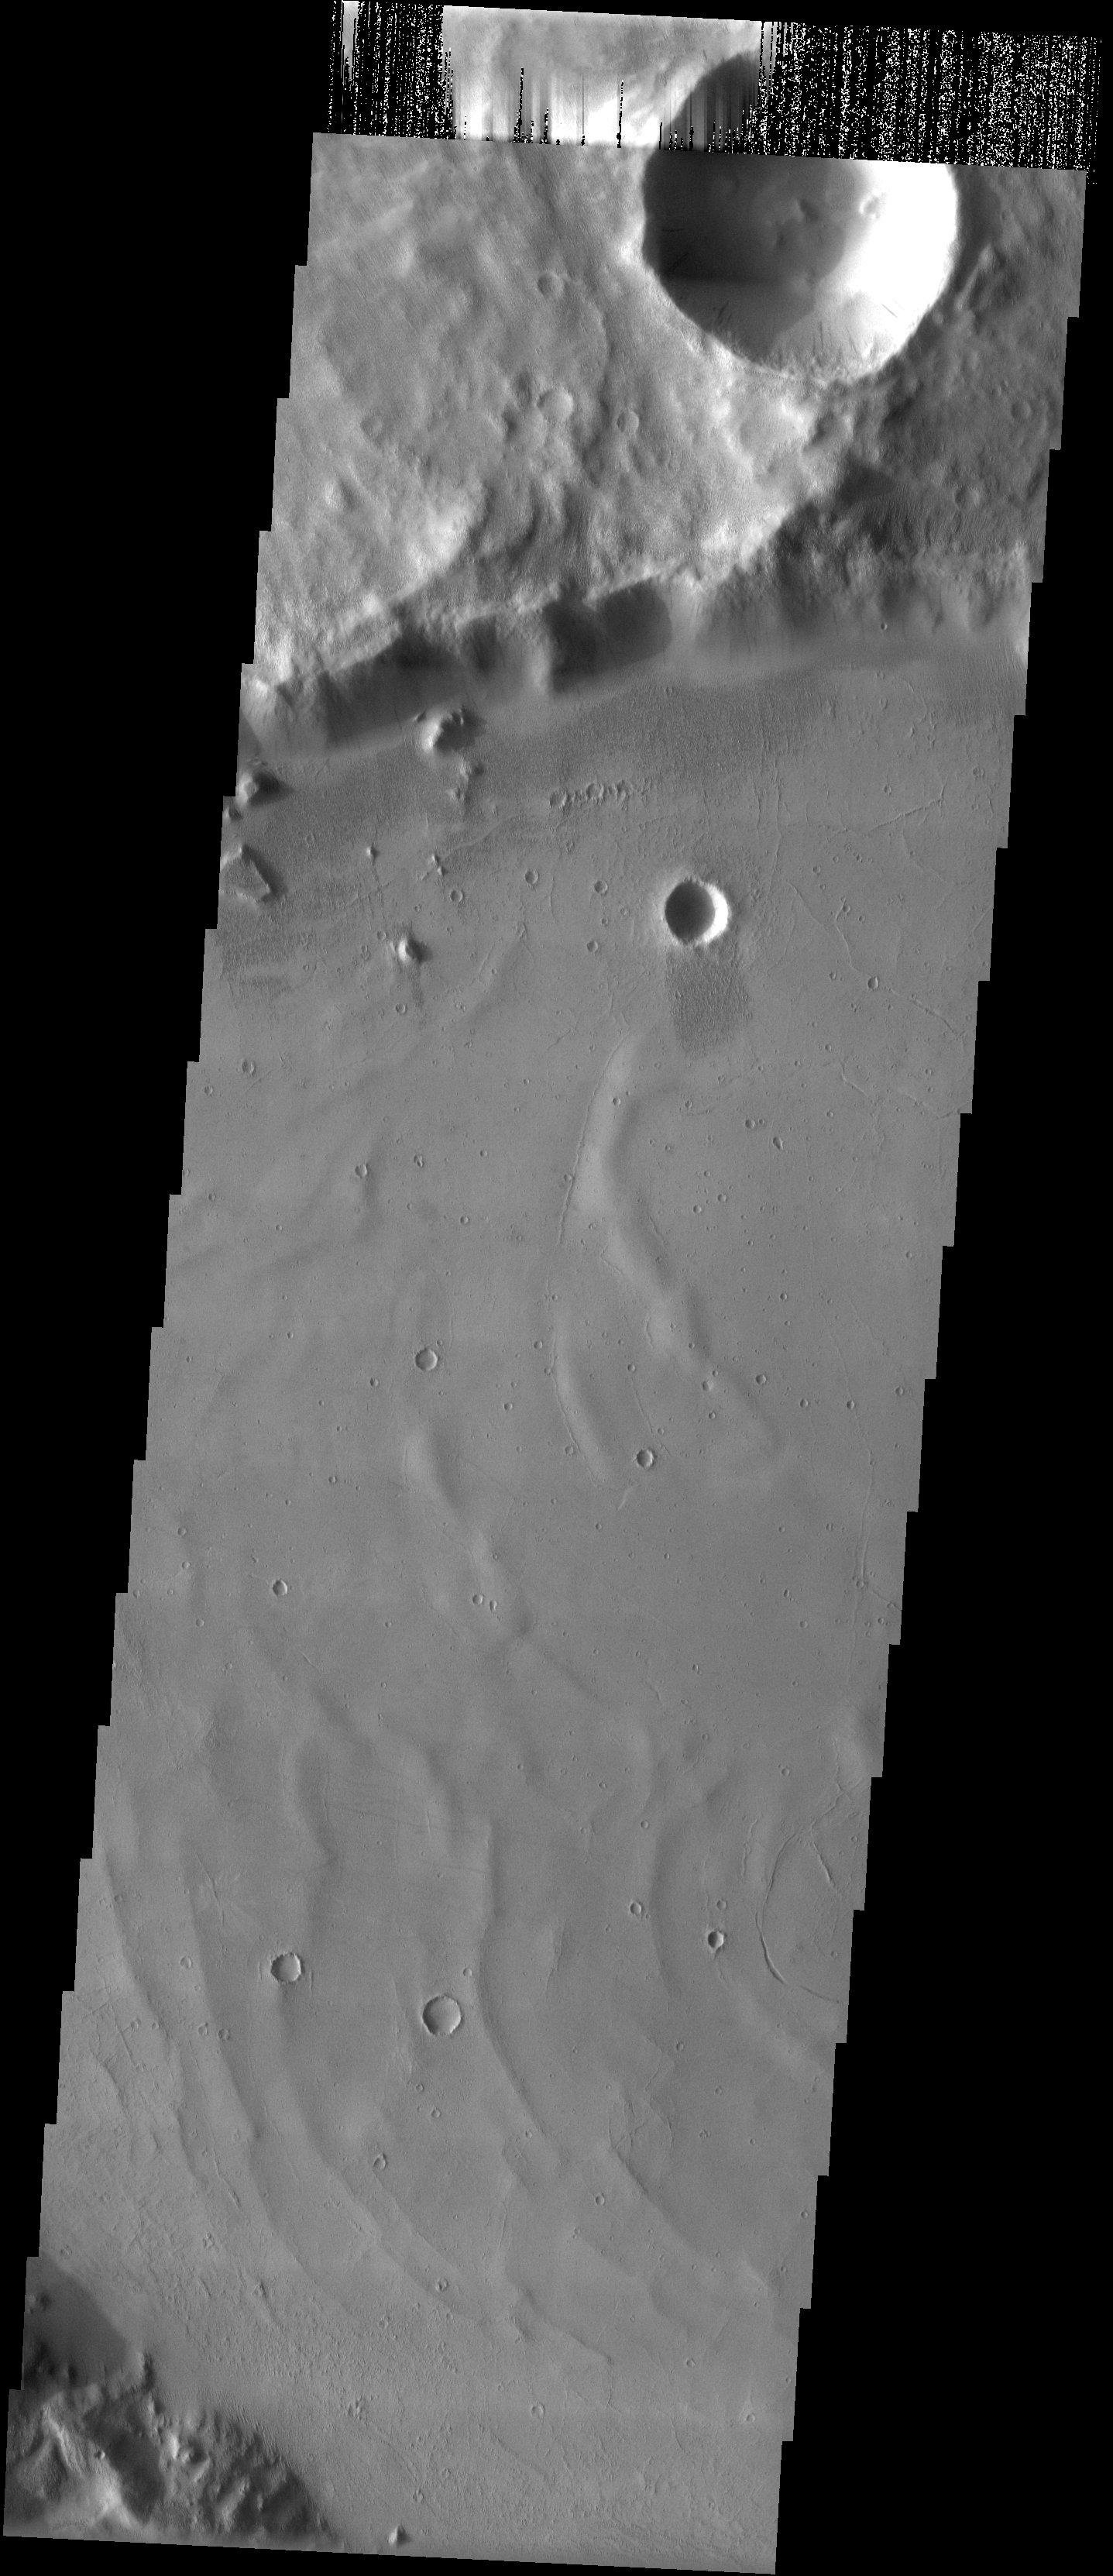

Crater in the Mangala Valles Region

Released 26 May 2003

Just south of the 2 km high main mass of the Medusae Fossae Formation, in a region dissected by channels, lies an unnamed crater that may have been filled by mud. A channel spills into this crater on its eastern side and may have delivered the material that now covers the floor of the crater. The subdued ridges may be wrinkle ridges in a preexisting lava flow that are now covered by a layer of sediment. The cracked surface is evidence for the subsequent deposition of mud.

Image information: VIS instrument. Latitude -6, Longitude 206.7 East (153.3 West). 19 meter/pixel resolution.

Note: this THEMIS visual image has not been radiometrically nor geometrically calibrated for this preliminary release. An empirical correction has been performed to remove instrumental effects. A linear shift has been applied in the cross-track and down-track direction to approximate spacecraft and planetary motion. Fully calibrated and geometrically projected images will be released through the Planetary Data System in accordance with Project policies at a later time.

NASA’s Jet Propulsion Laboratory manages the 2001 Mars Odyssey mission for NASA’s Office of Space Science, Washington, D.C. The Thermal Emission Imaging System (THEMIS) was developed by Arizona State University, Tempe, in collaboration with Raytheon Santa Barbara Remote Sensing. The THEMIS investigation is led by Dr. Philip Christensen at Arizona State University. Lockheed Martin Astronautics, Denver, is the prime contractor for the Odyssey project, and developed and built the orbiter. Mission operations are conducted jointly from Lockheed Martin and from JPL, a division of the California Institute of Technology in Pasadena.

Credit: NASA/JPL/Arizona State University